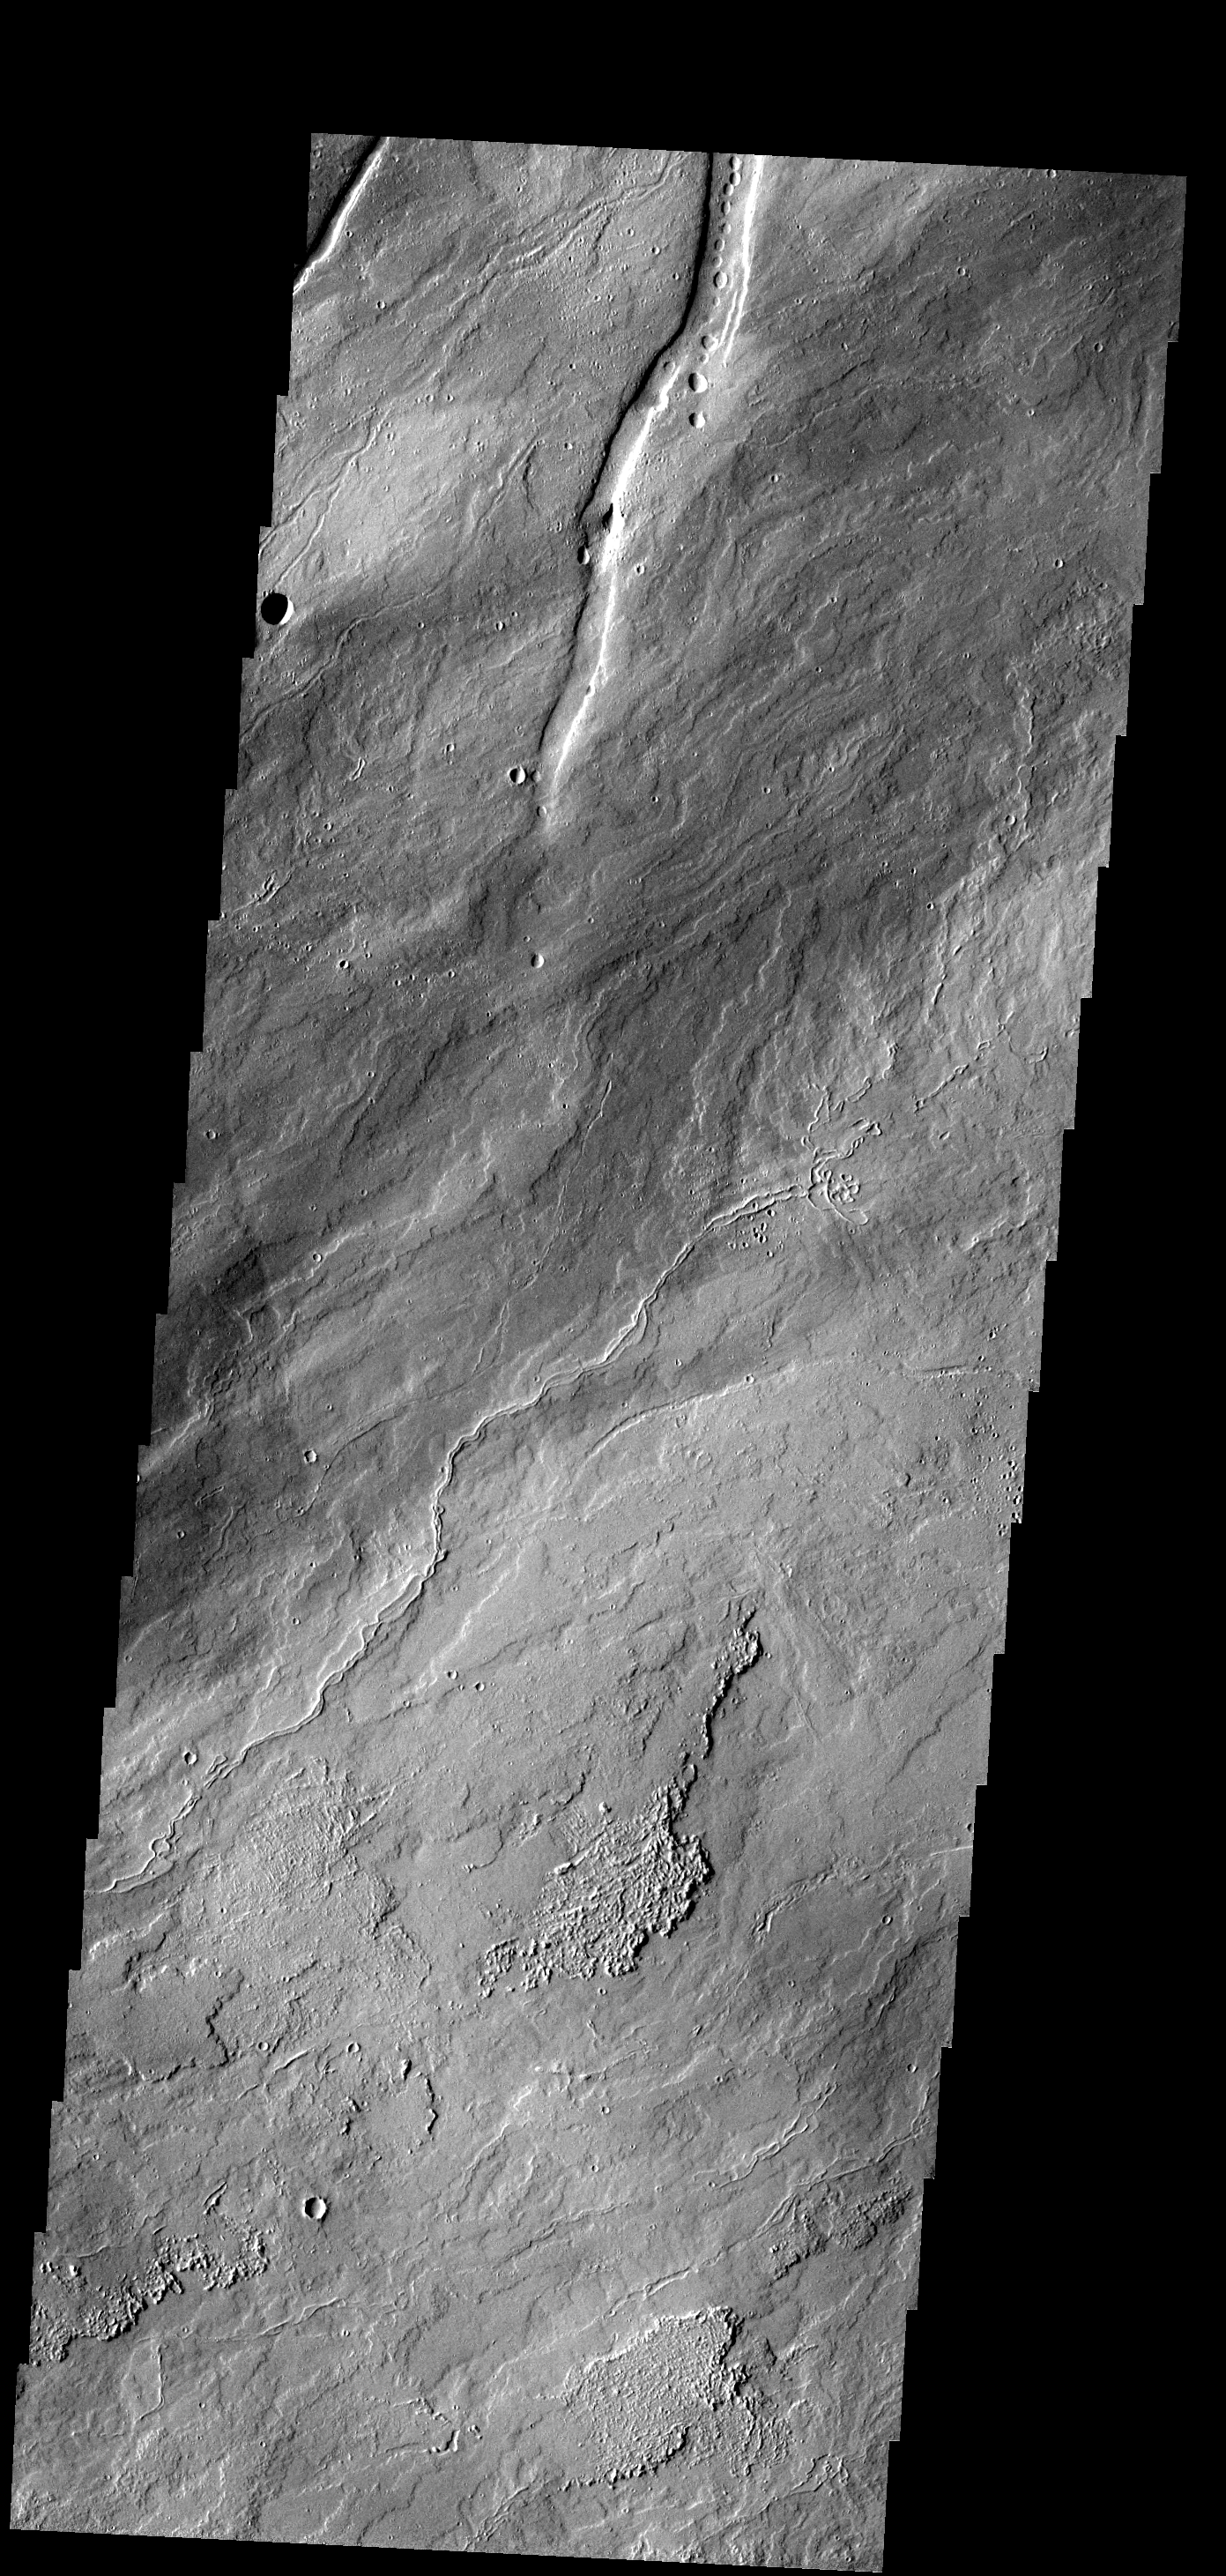

Ascraeus Mons

These lava flows are part of Ascraeus Mons.

Image information: VIS instrument. Latitude 15.4N, Longitude 262.2E. 18 meter/pixel resolution.

Please see the THEMIS Data Citation Note for details on crediting THEMIS images.

Note: this THEMIS visual image has not been radiometrically nor geometrically calibrated for this preliminary release. An empirical correction has been performed to remove instrumental effects. A linear shift has been applied in the cross-track and down-track direction to approximate spacecraft and planetary motion. Fully calibrated and geometrically projected images will be released through the Planetary Data System in accordance with Project policies at a later time.

NASA’s Jet Propulsion Laboratory manages the 2001 Mars Odyssey mission for NASA’s Office of Space Science, Washington, D.C. The Thermal Emission Imaging System (THEMIS) was developed by Arizona State University, Tempe, in collaboration with Raytheon Santa Barbara Remote Sensing. The THEMIS investigation is led by Dr. Philip Christensen at Arizona State University. Lockheed Martin Astronautics, Denver, is the prime contractor for the Odyssey project, and developed and built the orbiter. Mission operations are conducted jointly from Lockheed Martin and from JPL, a division of the California Institute of Technology in Pasadena.

Credit: NASA/JPL/ASU